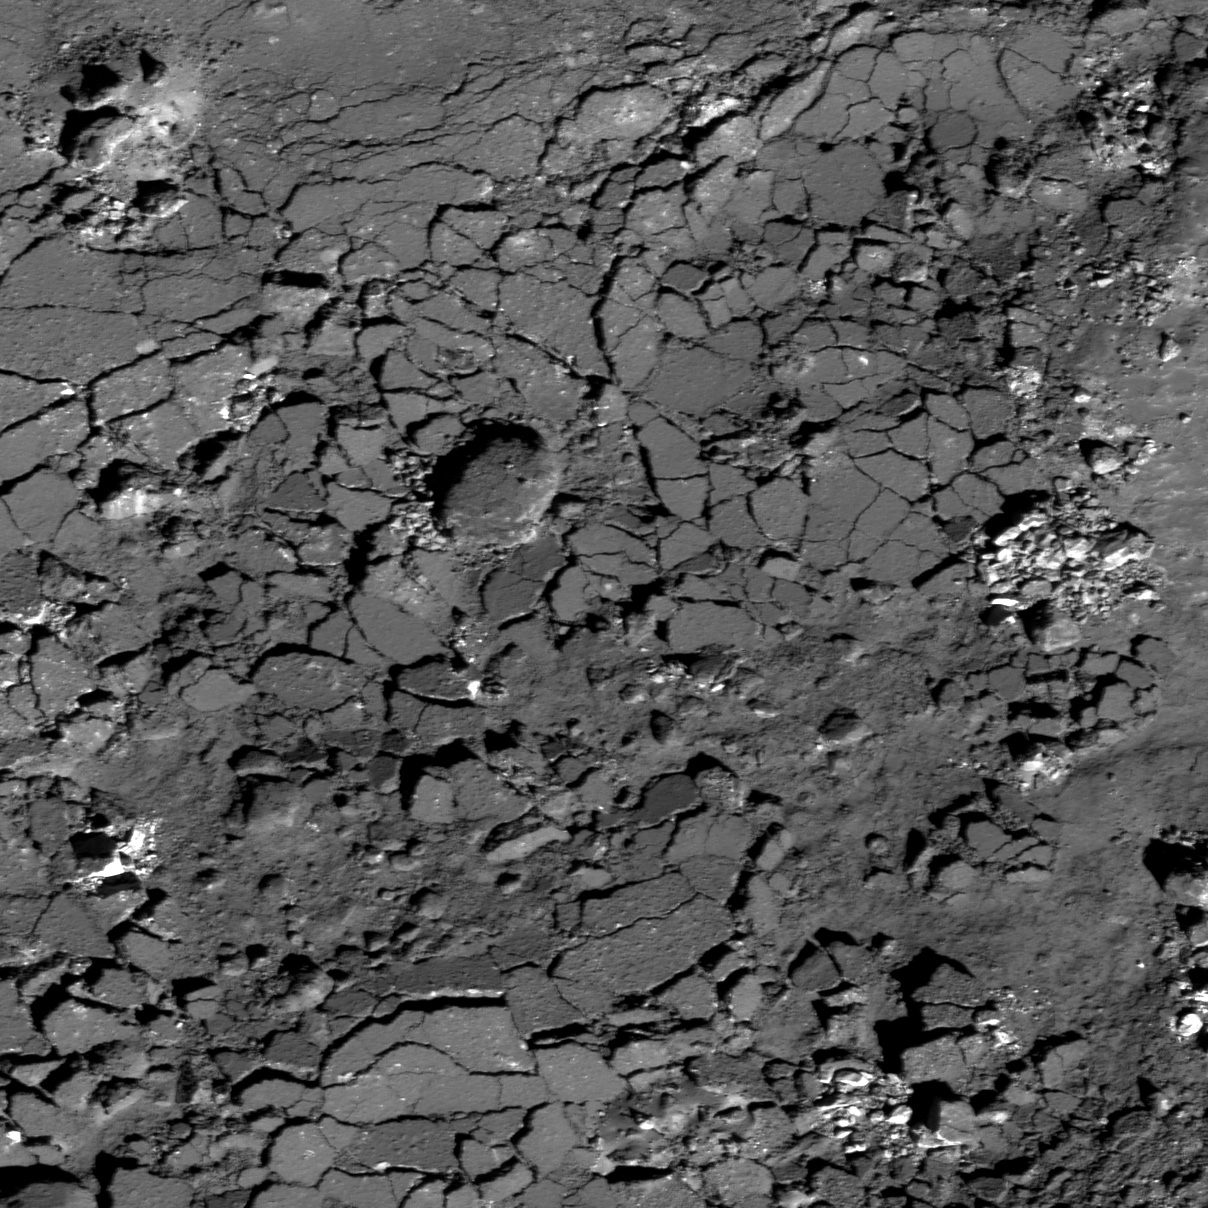

Fragmented Impact Melt

Western floor of Giordano Bruno crater. LROC NAC M110919730L, 0.61 m/pixel, image width is about 737 m. Illumination is from the lower right, incidence angle is 42°.

This image from NASA’s Lunar Reconnaissance Orbiter (LRO) looks like a parched Arizona mudflat after a monsoon downpour. Not quite! You are looking at the broken surface of an impact melt pond inside Giordano Bruno crater. A surface crust fragmented into angular blocks up to about 40 meters in width as still molten rock was drained from beneath a hardening crust. The small clusters of relatively bright rock fragments are likely boulders that rolled down from the nearby steep walls.

Context map around Giordano Bruno crater. Image center is 36.09°N, 102.83°E. LROC WAC 100 m/pix mosaic. Blue box at the image center corresponds to the footprint of today’s featured NAC image

NASA’s Goddard Space Flight Center built and manages the mission for the Exploration Systems Mission Directorate at NASA Headquarters in Washington. The Lunar Reconnaissance Orbiter Camera was designed to acquire data for landing site certification and to conduct polar illumination studies and global mapping. Operated by Arizona State University, LROC consists of a pair of narrow-angle cameras (NAC) and a single wide-angle camera (WAC). The mission is expected to return over 70 terabytes of image data.

Credit: NASA/GSFC/Arizona State University